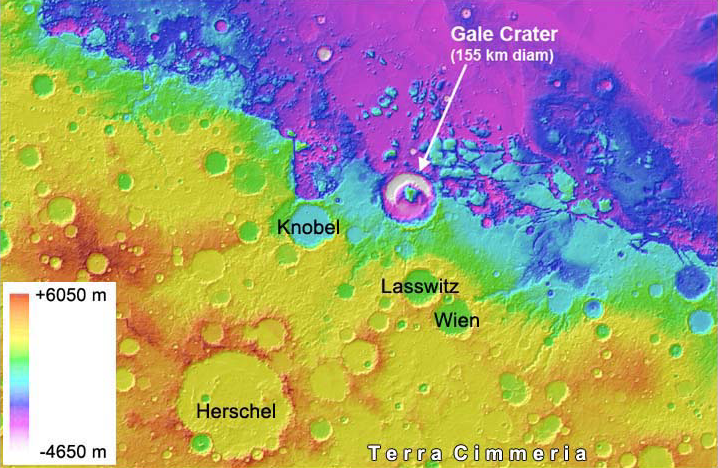

Gale Crater is Low on Mars

Gale Crater on Mars, where NASA’s Curiosity rover is set to land, belongs to a family of large, very old craters shown here on this elevation map. It has one of the lowest elevations among this family.

The data come from the Mars Orbiter Laser Altimeter instrument on NASA’s Mars Global Surveyor.

Credit: NASA/JPL-Caltech